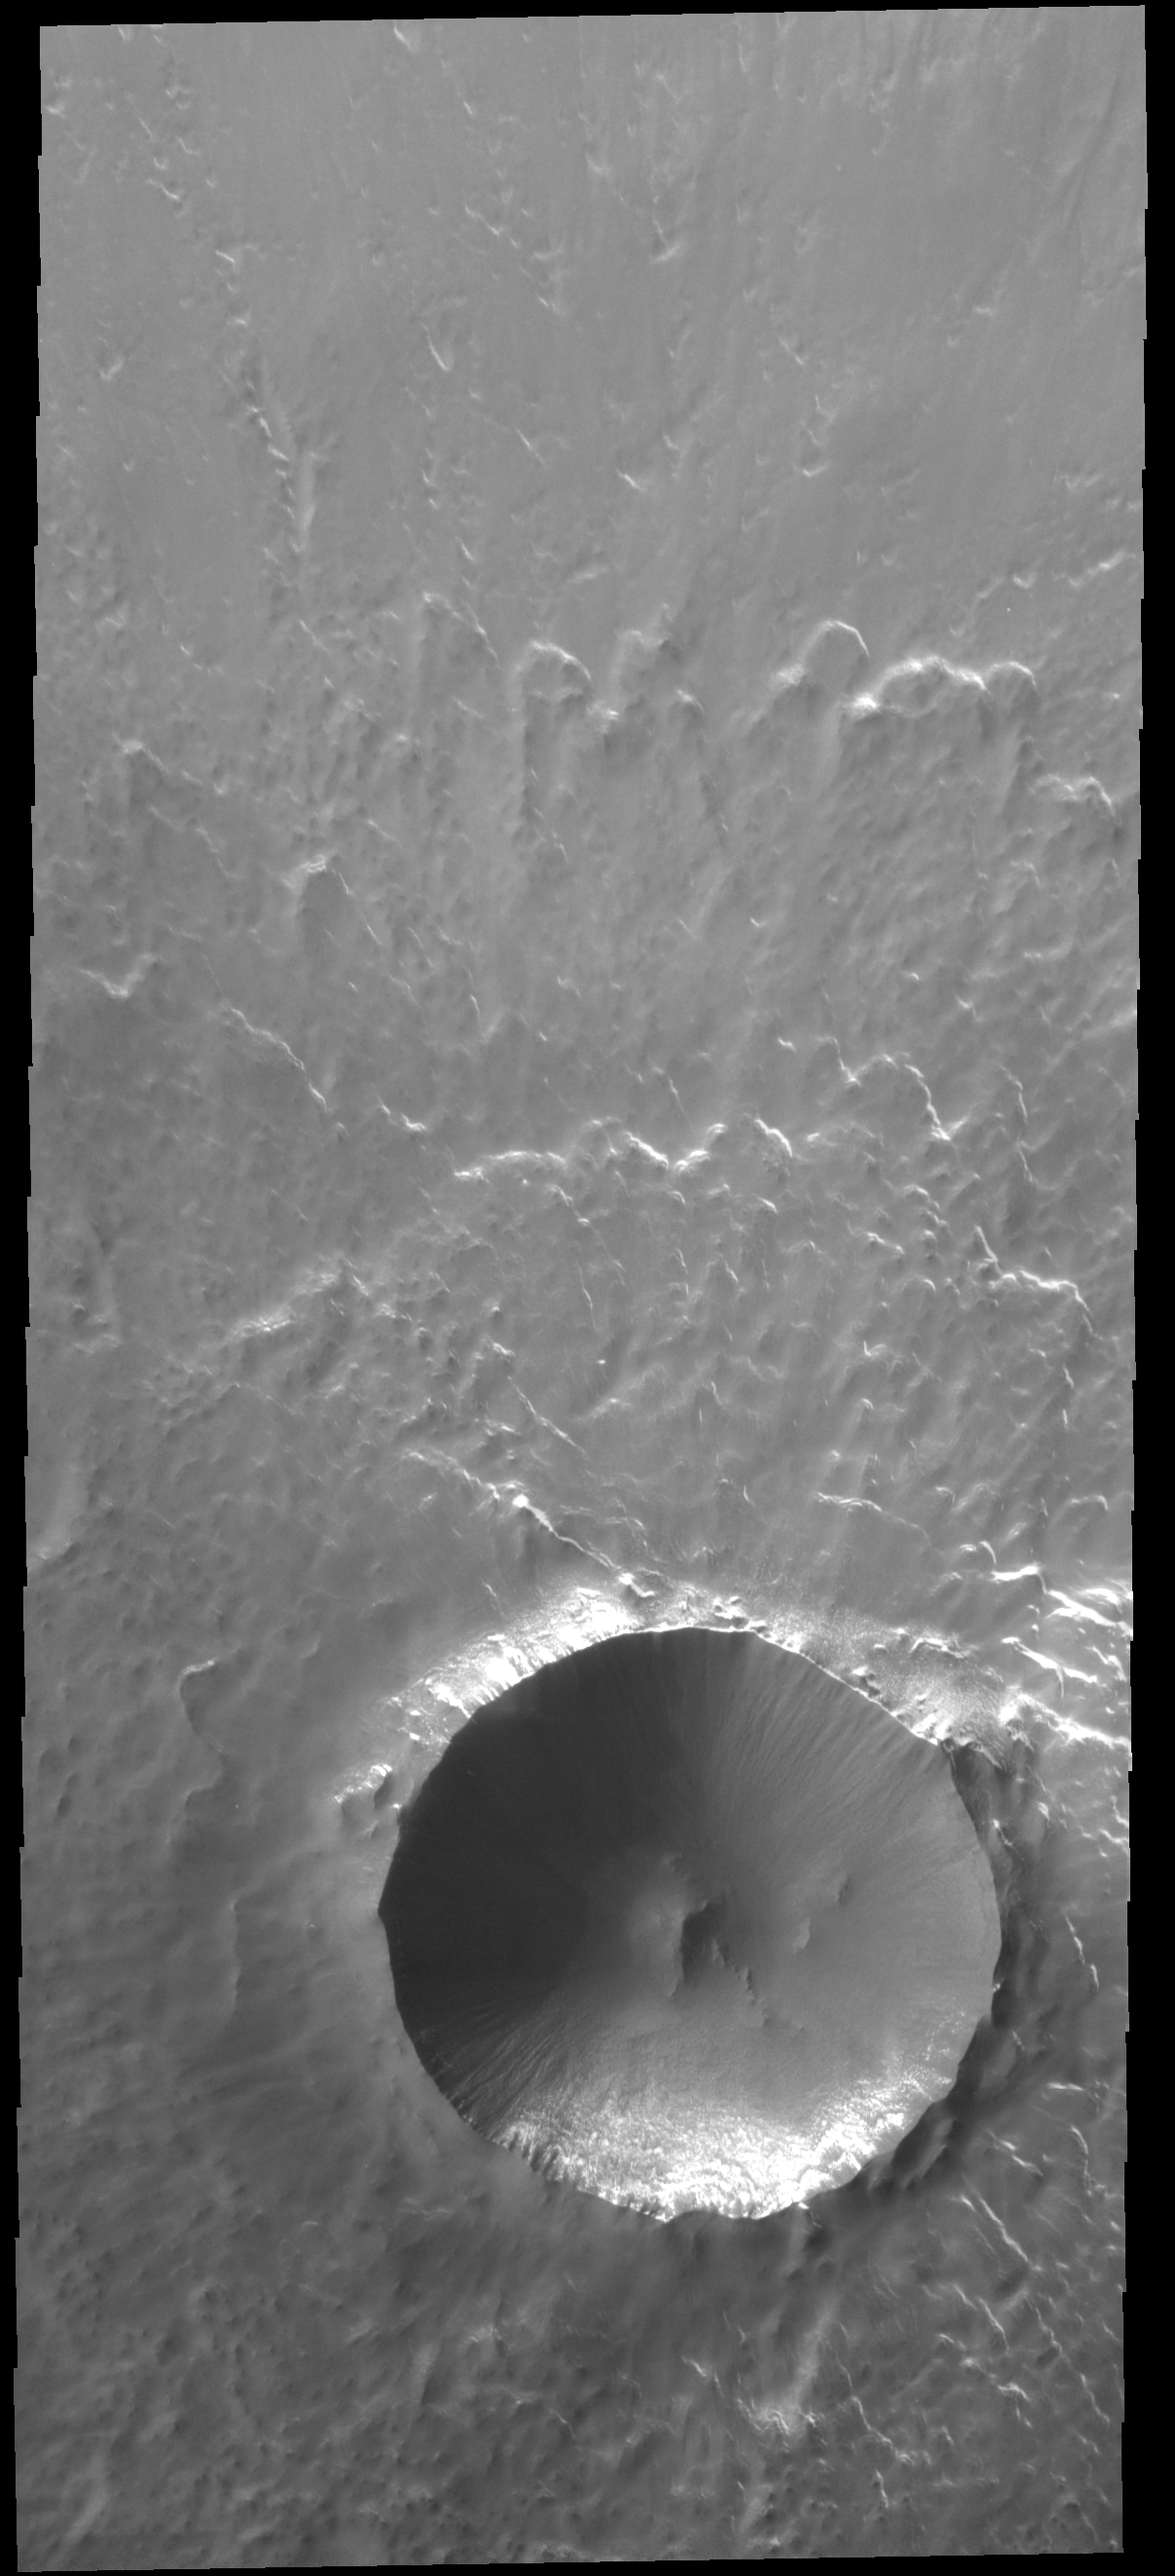

Lonar Crater

This VIS image shows Lonar Crater. This is a fairly pristine crater, with a steep slope on the interior of the rim and little to no deposition of material on the floor. The rim is dissected by gullies, but this is the extent of modification visible at this resolution.

Credit: NASA/JPL-Caltech/ASU